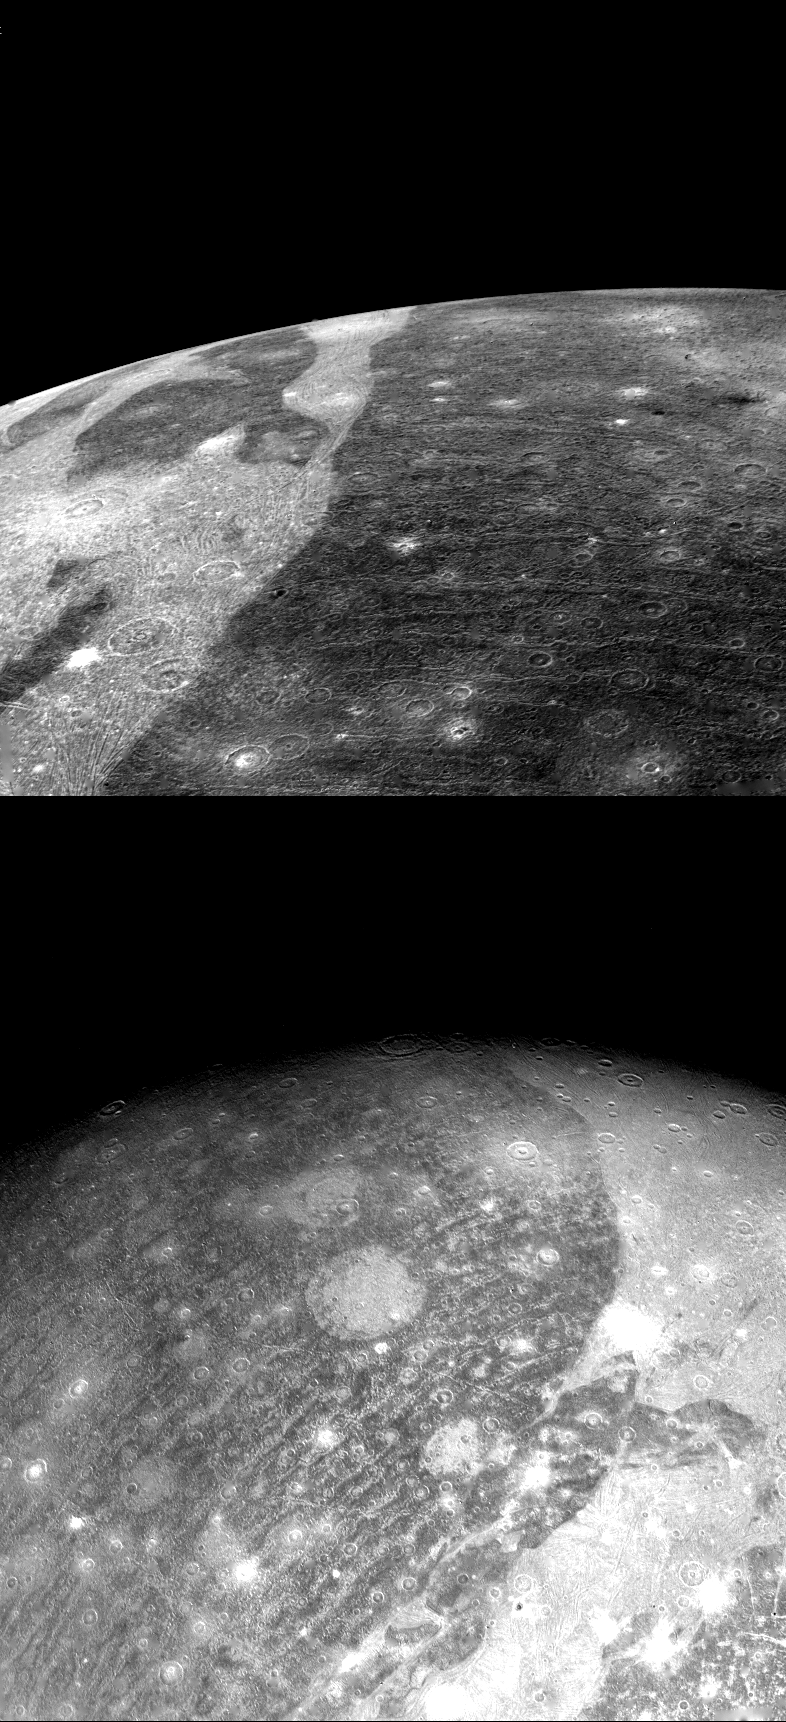

Ganymede – Close Up Photos

Two close-up photos of Ganymede, largest of Jupiter’s 13 moons, were obtained on July 8 by Voyager 2 from 86,000 miles (top) and 192,000 miles. They show different views of the largest block of dark, heavily cratered terrain seen on the giant moon. The bottom image shows objects three to four miles across; has a resolution of about 1.5 miles. The light, linear stripes recurring across the dark region resemble the outer rings of the large ring structure on Callisto. If these features are in fact related to an ancient ring structure formed by a large impact, their small curvature suggests that the original structure was even larger than one seen on Callisto. There is no apparent trace now of the center of this suggested structure, which must have been destroyed by the resurfacing evident over most of Ganymede in the grooved terrain. Another interpretation is that these features are not impact-related rings but are internally produced fractures crossing the dark terrain, similar to the grooved bands.

Credit: NASA/JPL